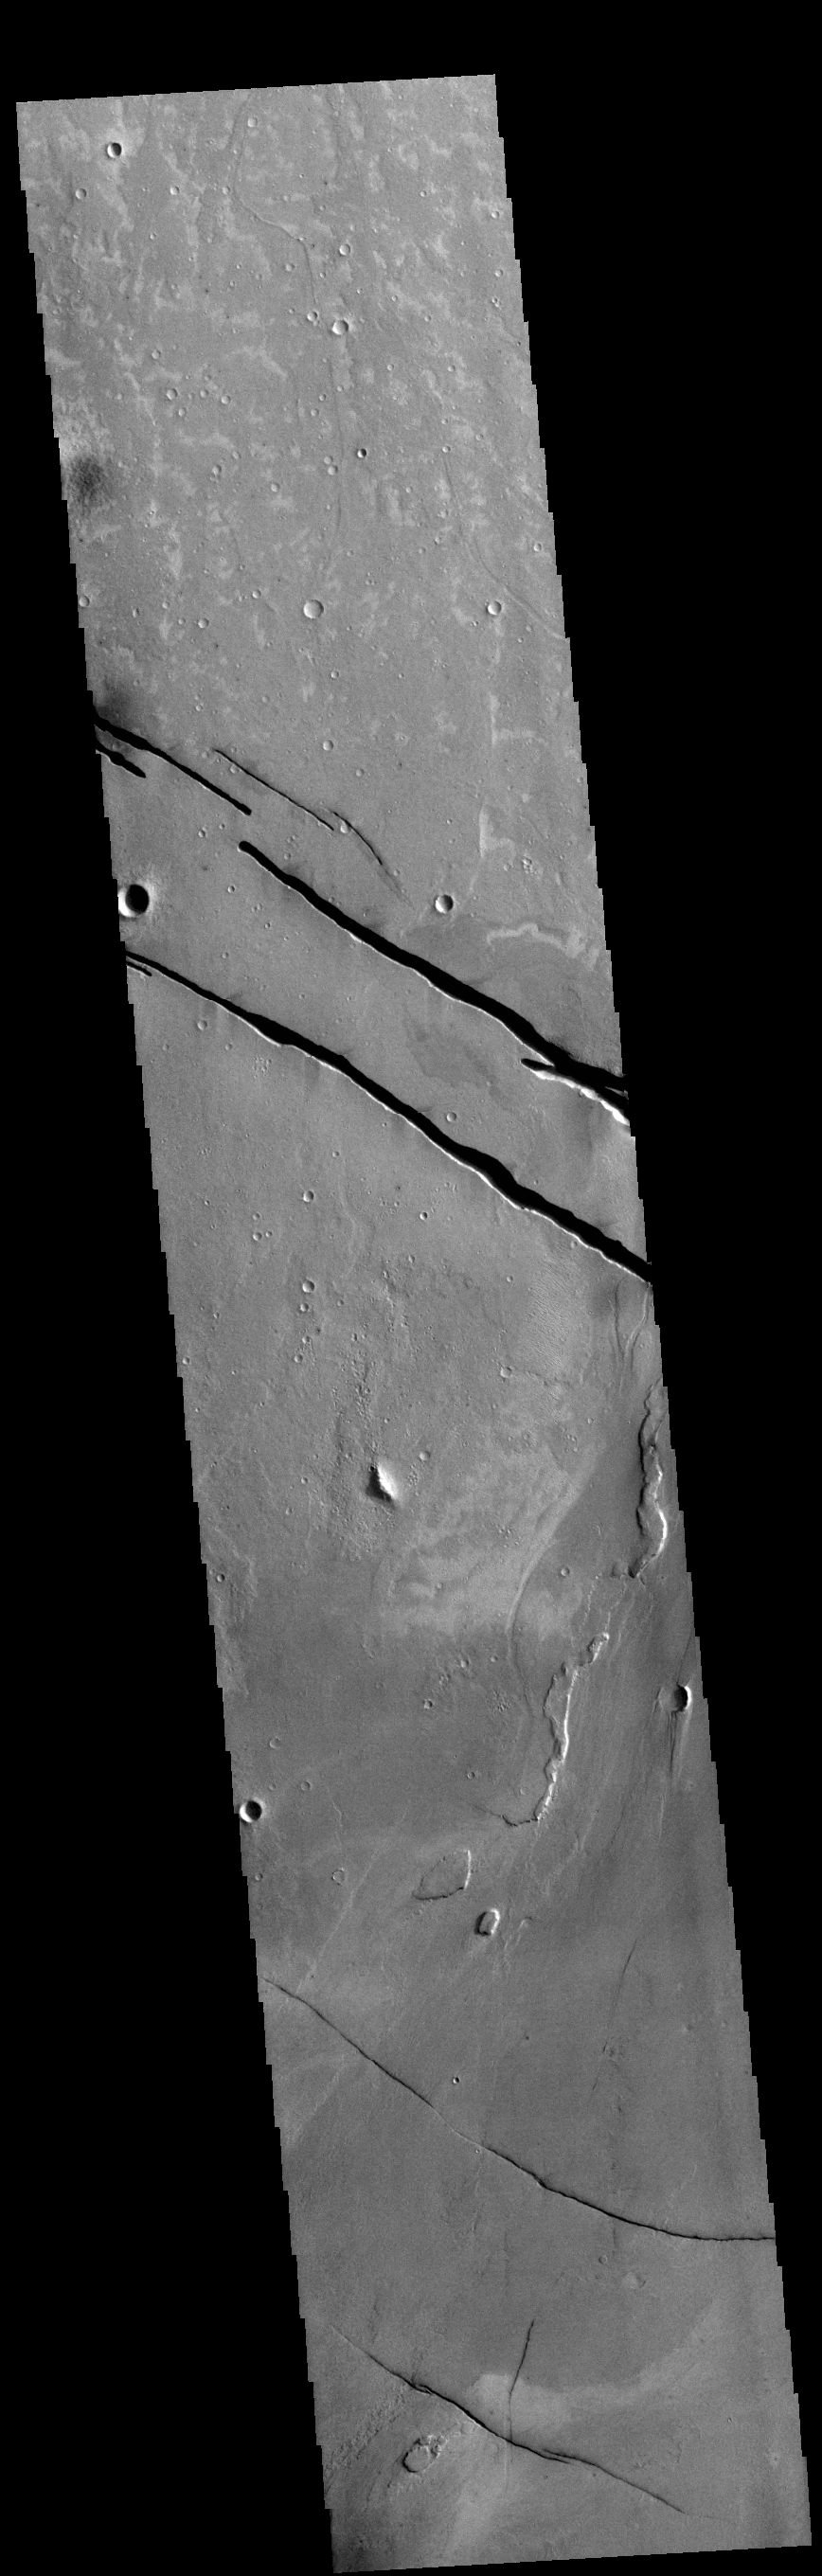

Cerberus Fossae – Athabasca Valles

Today’s VIS image shows a section of Cerberus Fossae. Located southeast of the Elysium Planitia volcanic complex, the linear graben in the image were created by tectonic forces related to the volcanic activity. The graben are sources of both channels and significant volcanic flows. The Cerberus Fossae graben cut across features such as hills, indicating the relative youth of the tectonic activity. Graben form where extensional tectonic forces allows blocks of material to subside between paired faults. Cerberus Fossae are 270km (168 miles) long.

Just off the image to the right is the start of Athabasca Valles, which is seen flowing below the graben to the bottom left of the image. Arising from Cerberus Fossae, the formation mode of this channel is still being debated. While the channel features are similar to water flow, other features are similar to lava flows, and yet other features have an appearance of slabs of material that floated on an underlying fluid. It is thought that Athabasca Valles is the youngest outflow channel system on Mars. Athabasca Valles is just one of the complex channel formations in the Elysium Planitia region.

The THEMIS VIS camera is capable of capturing color images of the Martian surface using five different color filters. In this mode of operation, the spatial resolution and coverage of the image must be reduced to accommodate the additional data volume produced from using multiple filters. To make a color image, three of the five filter images (each in grayscale) are selected. Each is contrast enhanced and then converted to a red, green, or blue intensity image. These three images are then combined to produce a full color, single image. Because the THEMIS color filters don’t span the full range of colors seen by the human eye, a color THEMIS image does not represent true color. Also, because each single-filter image is contrast enhanced before inclusion in the three-color image, the apparent color variation of the scene is exaggerated. Nevertheless, the color variation that does appear is representative of some change in color, however subtle, in the actual scene. Note that the long edges of THEMIS color images typically contain color artifacts that do not represent surface variation.

Credit: NASA/JPL-Caltech/ASU